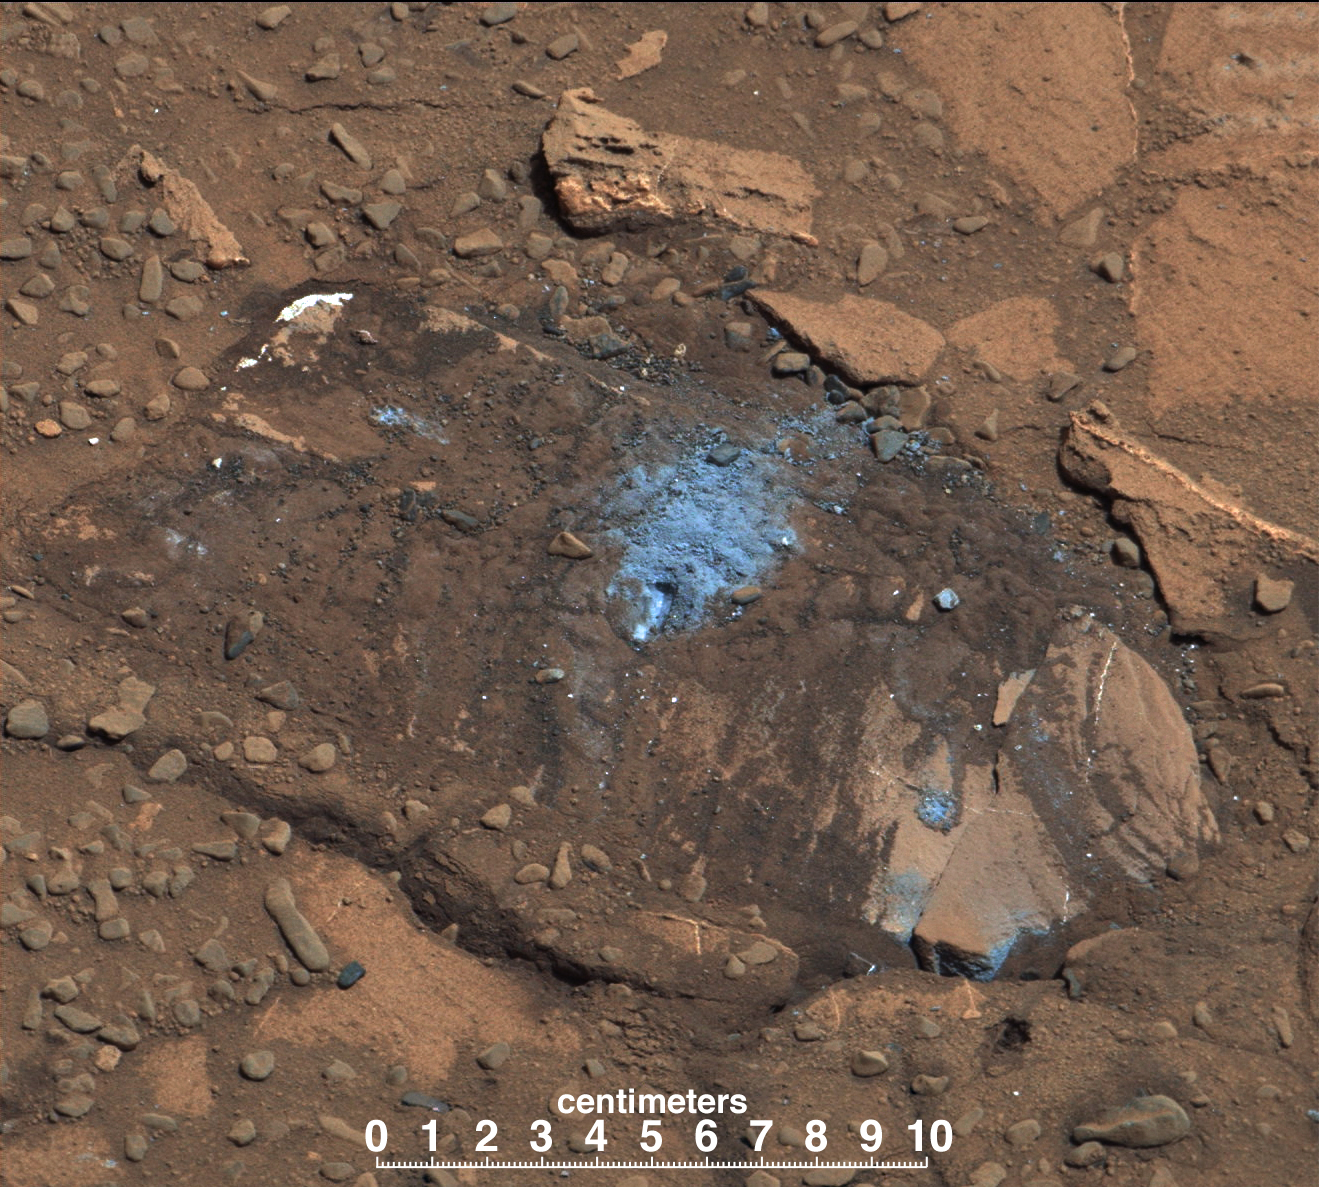

Loose Rock Leads to Incomplete Drilling

The “Bonanza King” rock on Mars, pictured here, was tapped by the drill belonging to NASA’s Mars rover Curiosity. The tapping resulted in sand piling up on the rock after drilling, showing the rock was not firmly in place. Because of the loose rock, the drill hole was not completed.

Vibrations from the drilling cleaned off some of the rock veins, revealing a lighter color. The tailings from the incomplete drill hole are actually a gray-green color.

This image was taken by the rover’s Mast Camera (Mastcam). It has been white-balanced to show how the scene would appear under Earth’s lighting conditions.

NASA’s Jet Propulsion Laboratory, a division of the California Institute of Technology, Pasadena, manages the Mars Science Laboratory Project for NASA’s Science Mission Directorate, Washington. JPL designed and built the project’s Curiosity rover. Malin Space Science Systems, San Diego, built and operates the rover’s Mastcam.

Credit: NASA/JPL-Caltech/MSSS